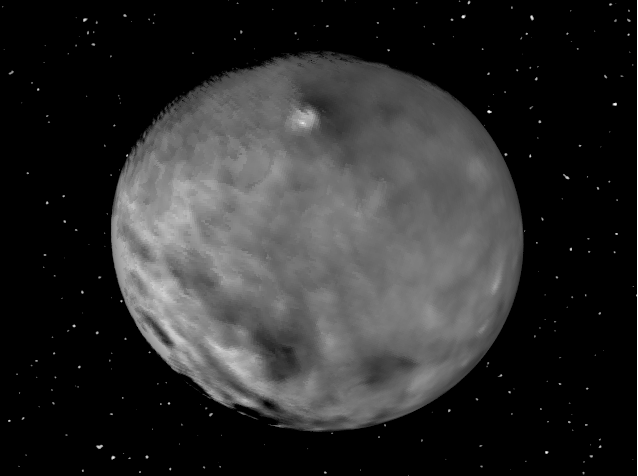

Animation of Ceres

This animation showcases a series of images NASA’s Dawn spacecraft took on approach to Ceres on Feb. 4, 2015 at a distance of about 90,000 miles (145,000 kilometers) from the dwarf planet. These latest pictures of Ceres are the sharpest to date, at a resolution of 8.5 miles (14 kilometers) per pixel.

Dawn’s mission to Vesta and Ceres is managed by the Jet Propulsion Laboratory for NASA’s Science Mission Directorate in Washington. Dawn is a project of the directorate’s Discovery Program, managed by NASA’s Marshall Space Flight Center in Huntsville, Alabama. UCLA is responsible for overall Dawn mission science. Orbital Sciences Corp. of Dulles, Virginia, designed and built the spacecraft. JPL is managed for NASA by the California Institute of Technology in Pasadena. The framing cameras were provided by the Max Planck Institute for Solar System Research, Göttingen, Germany, with significant contributions by the German Aerospace Center (DLR) Institute of Planetary Research, Berlin, and in coordination with the Institute of Computer and Communication Network Engineering, Braunschweig. The visible and infrared mapping spectrometer was provided by the Italian Space Agency and the Italian National Institute for Astrophysics, built by Selex ES, and is managed and operated by the Italian Institute for Space Astrophysics and Planetology, Rome. The gamma ray and neutron detector was built by Los Alamos National Laboratory, New Mexico, and is operated by the Planetary Science Institute, Tucson, Arizona.

Credit: NASA/JPL-Caltech/UCLA/MPS/DLR/IDA